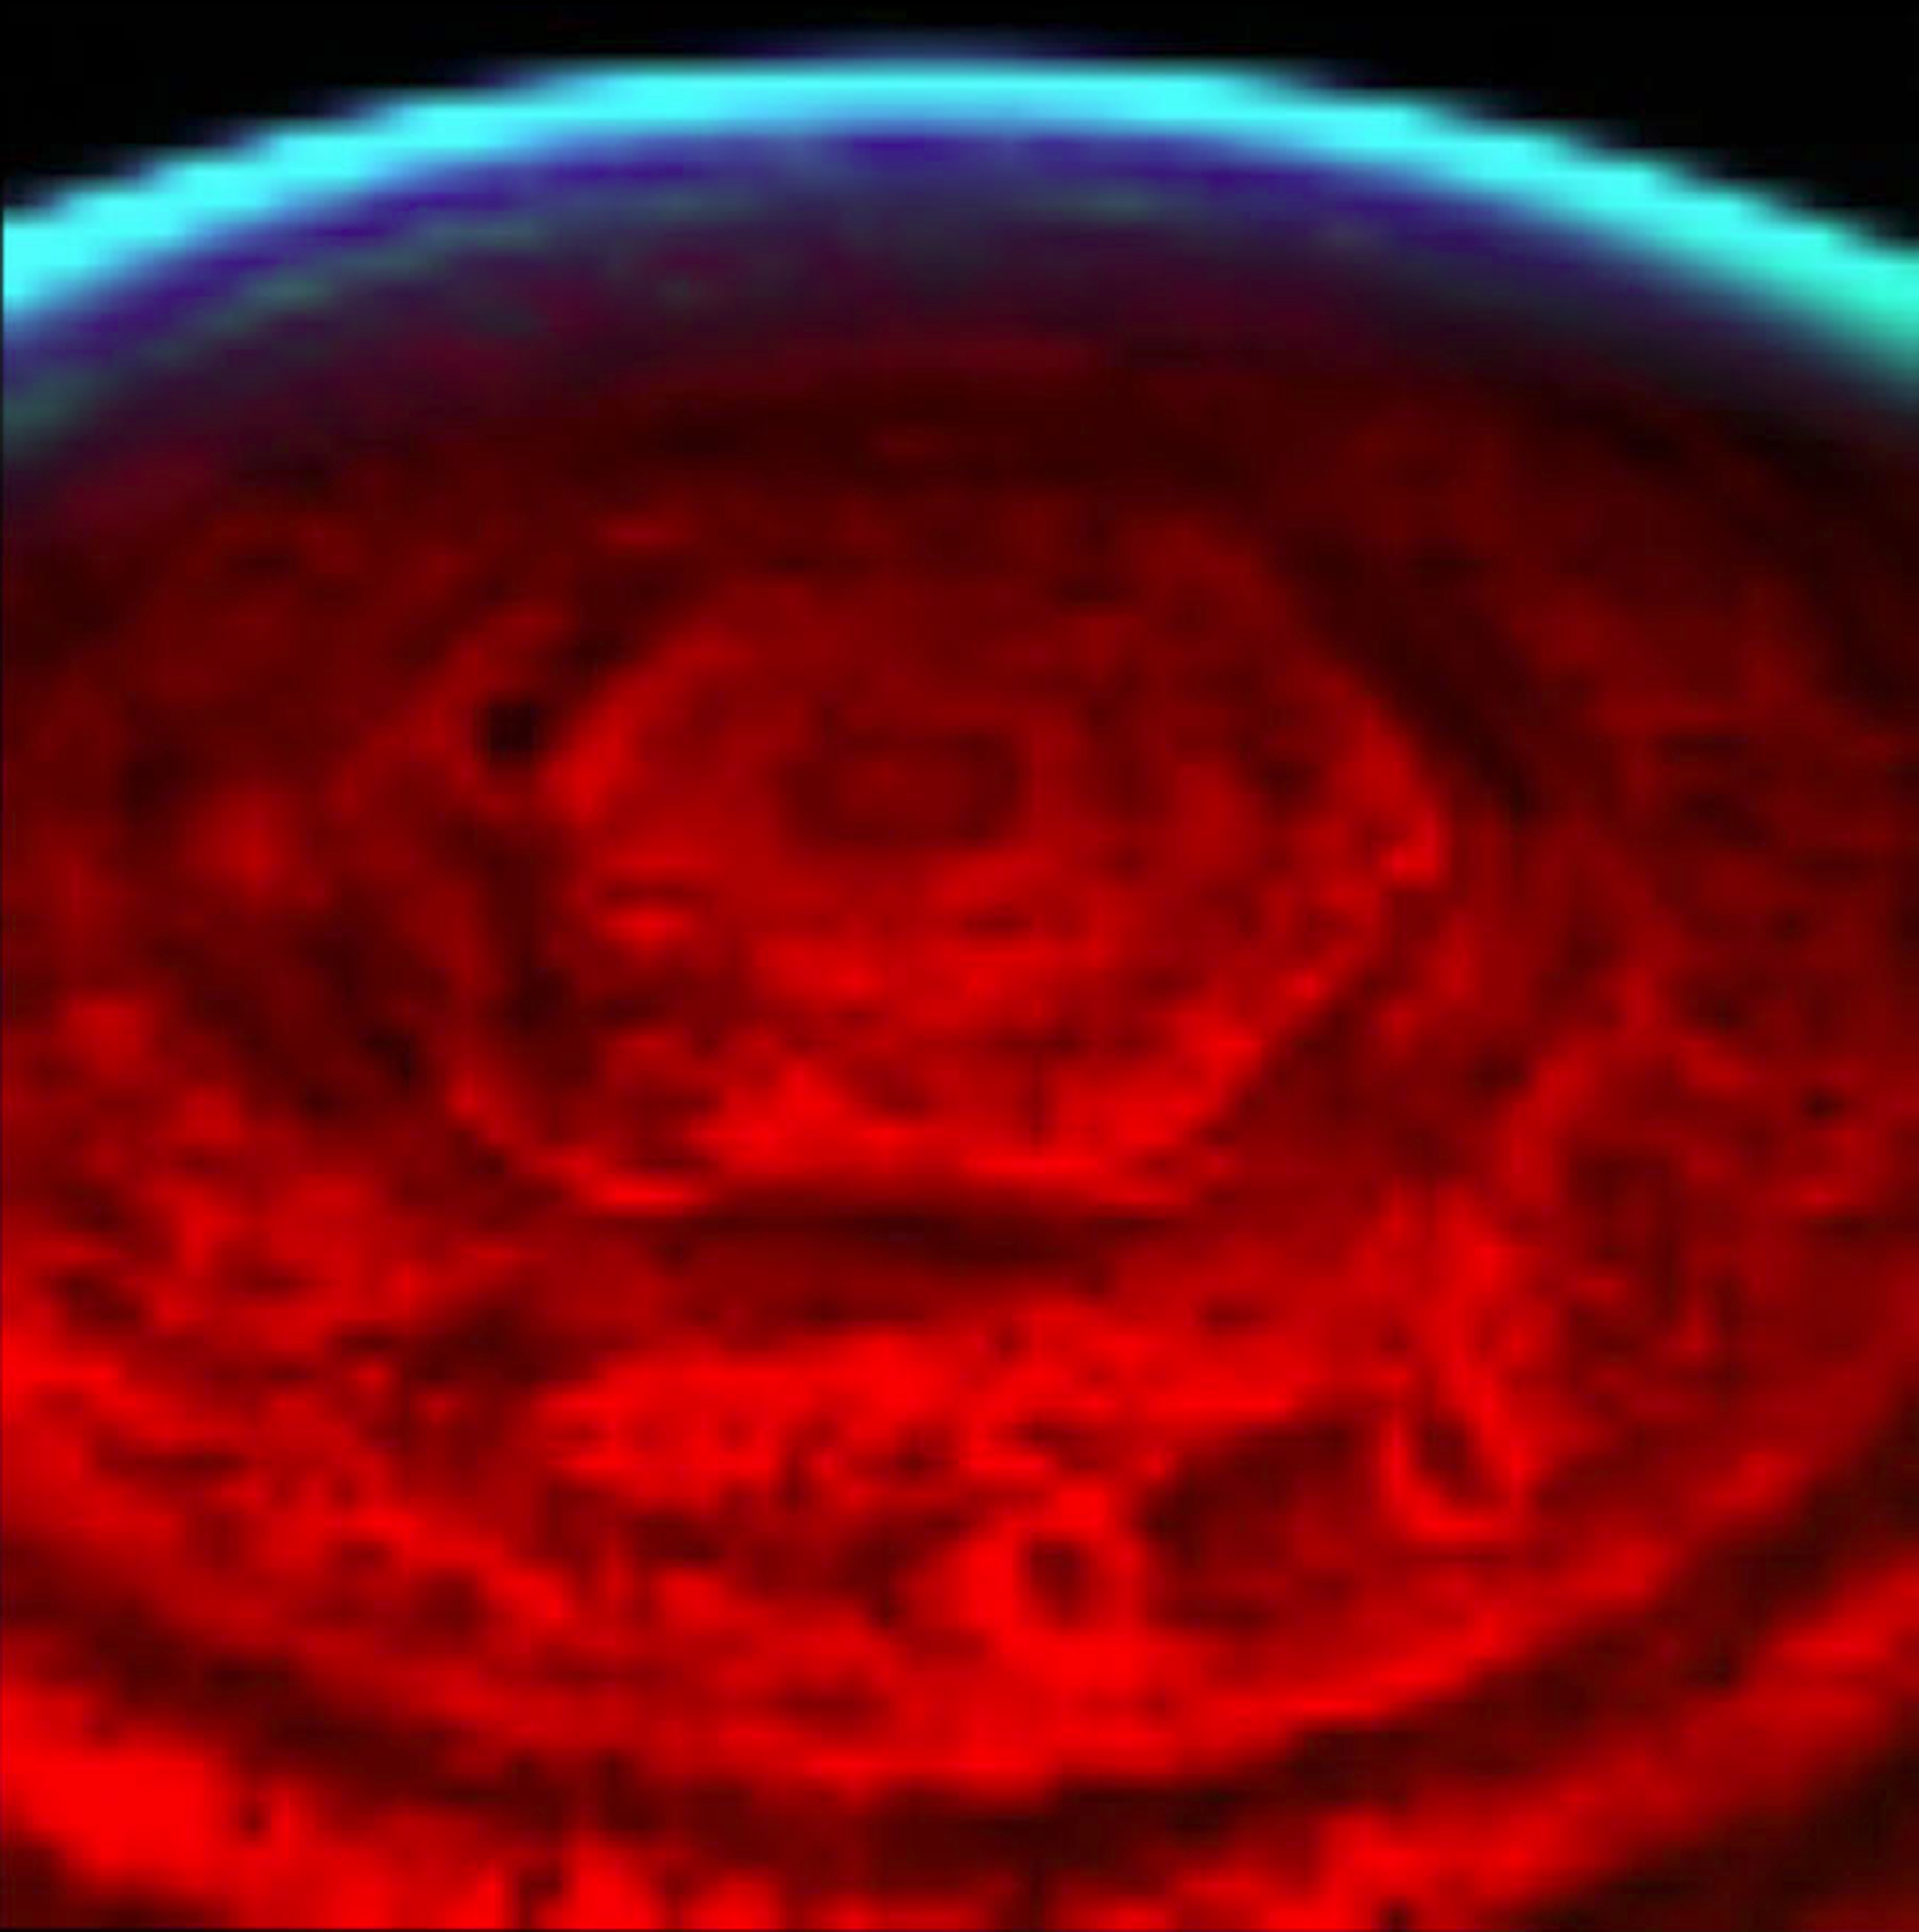

Saturn’s Strange Hexagon

This nighttime view of Saturn’s north pole by the visual and infrared mapping spectrometer onboard NASA’s Cassini orbiter clearly shows a bizarre six-sided hexagon feature encircling the entire north pole. This is one of the first clear images taken of the north polar region ever acquired from a unique polar perspective.

In this image, the red color indicates the amount of 5-micron wavelength radiation, or heat, generated in the warm interior of Saturn that escapes the planet. Clouds near 3-bar (about 100 kilometers or 62 miles deeper than seen in visible wavelengths) block the light, revealing them in silhouette against the background thermal glow of Saturn. The bluish color shows sunlight striking the far limb (edge) of the planet, showing that the entire north pole is under the nighttime conditions characteristic of polar winter, as on Earth.

This image is the first to capture the entire feature and north polar region in one shot, and is also the first polar view using Saturn’s thermal glow at 5 microns (seven times the wavelength visible to the human eye) as the light source. This allows the pole to be revealed during the persistent nighttime conditions under way during winter. The hexagon feature was originally discovered by NASA’s Voyager spacecraft in 1980, but those historic images and subsequent ground-based telescope images suffered from poor viewing perspectives, which placed the feature and the north pole at the extreme northern limb (edge) in those images.

In the new infrared images, the strong brightness of the hexagon feature indicates that it is primarily a clearing in the clouds, which extends deep into the atmosphere, at least some 75 kilometers (47 miles) underneath the typical upper hazes and clouds seen in the daytime imagery by Voyager. Thick clouds border both sides of the narrow feature, as indicated by the adjacent dark lanes paralleling the bright hexagon. This and other images acquired over a 12-day period between Oct. 30 and Nov. 11, 2006, show that the feature is nearly stationary, and likely is an unusually strong pole-encircling planetary wave that extends deep into the atmosphere.

This image was acquired with the Cassini visual and infrared mapping spectrometer on Oct. 30, 2006, from an average distance of 1.3 million kilometers (807,782 miles).

The Cassini-Huygens mission is a cooperative project of NASA, the European Space Agency and the Italian Space Agency. The Jet Propulsion Laboratory, a division of the California Institute of Technology in Pasadena, manages the mission for NASA’s Science Mission Directorate, Washington, D.C. The Cassini orbiter was designed, developed and assembled at JPL. The Visual and Infrared Mapping Spectrometer team is based at the University of Arizona, where this image was produced.

Credit: NASA/JPL/University of Arizona